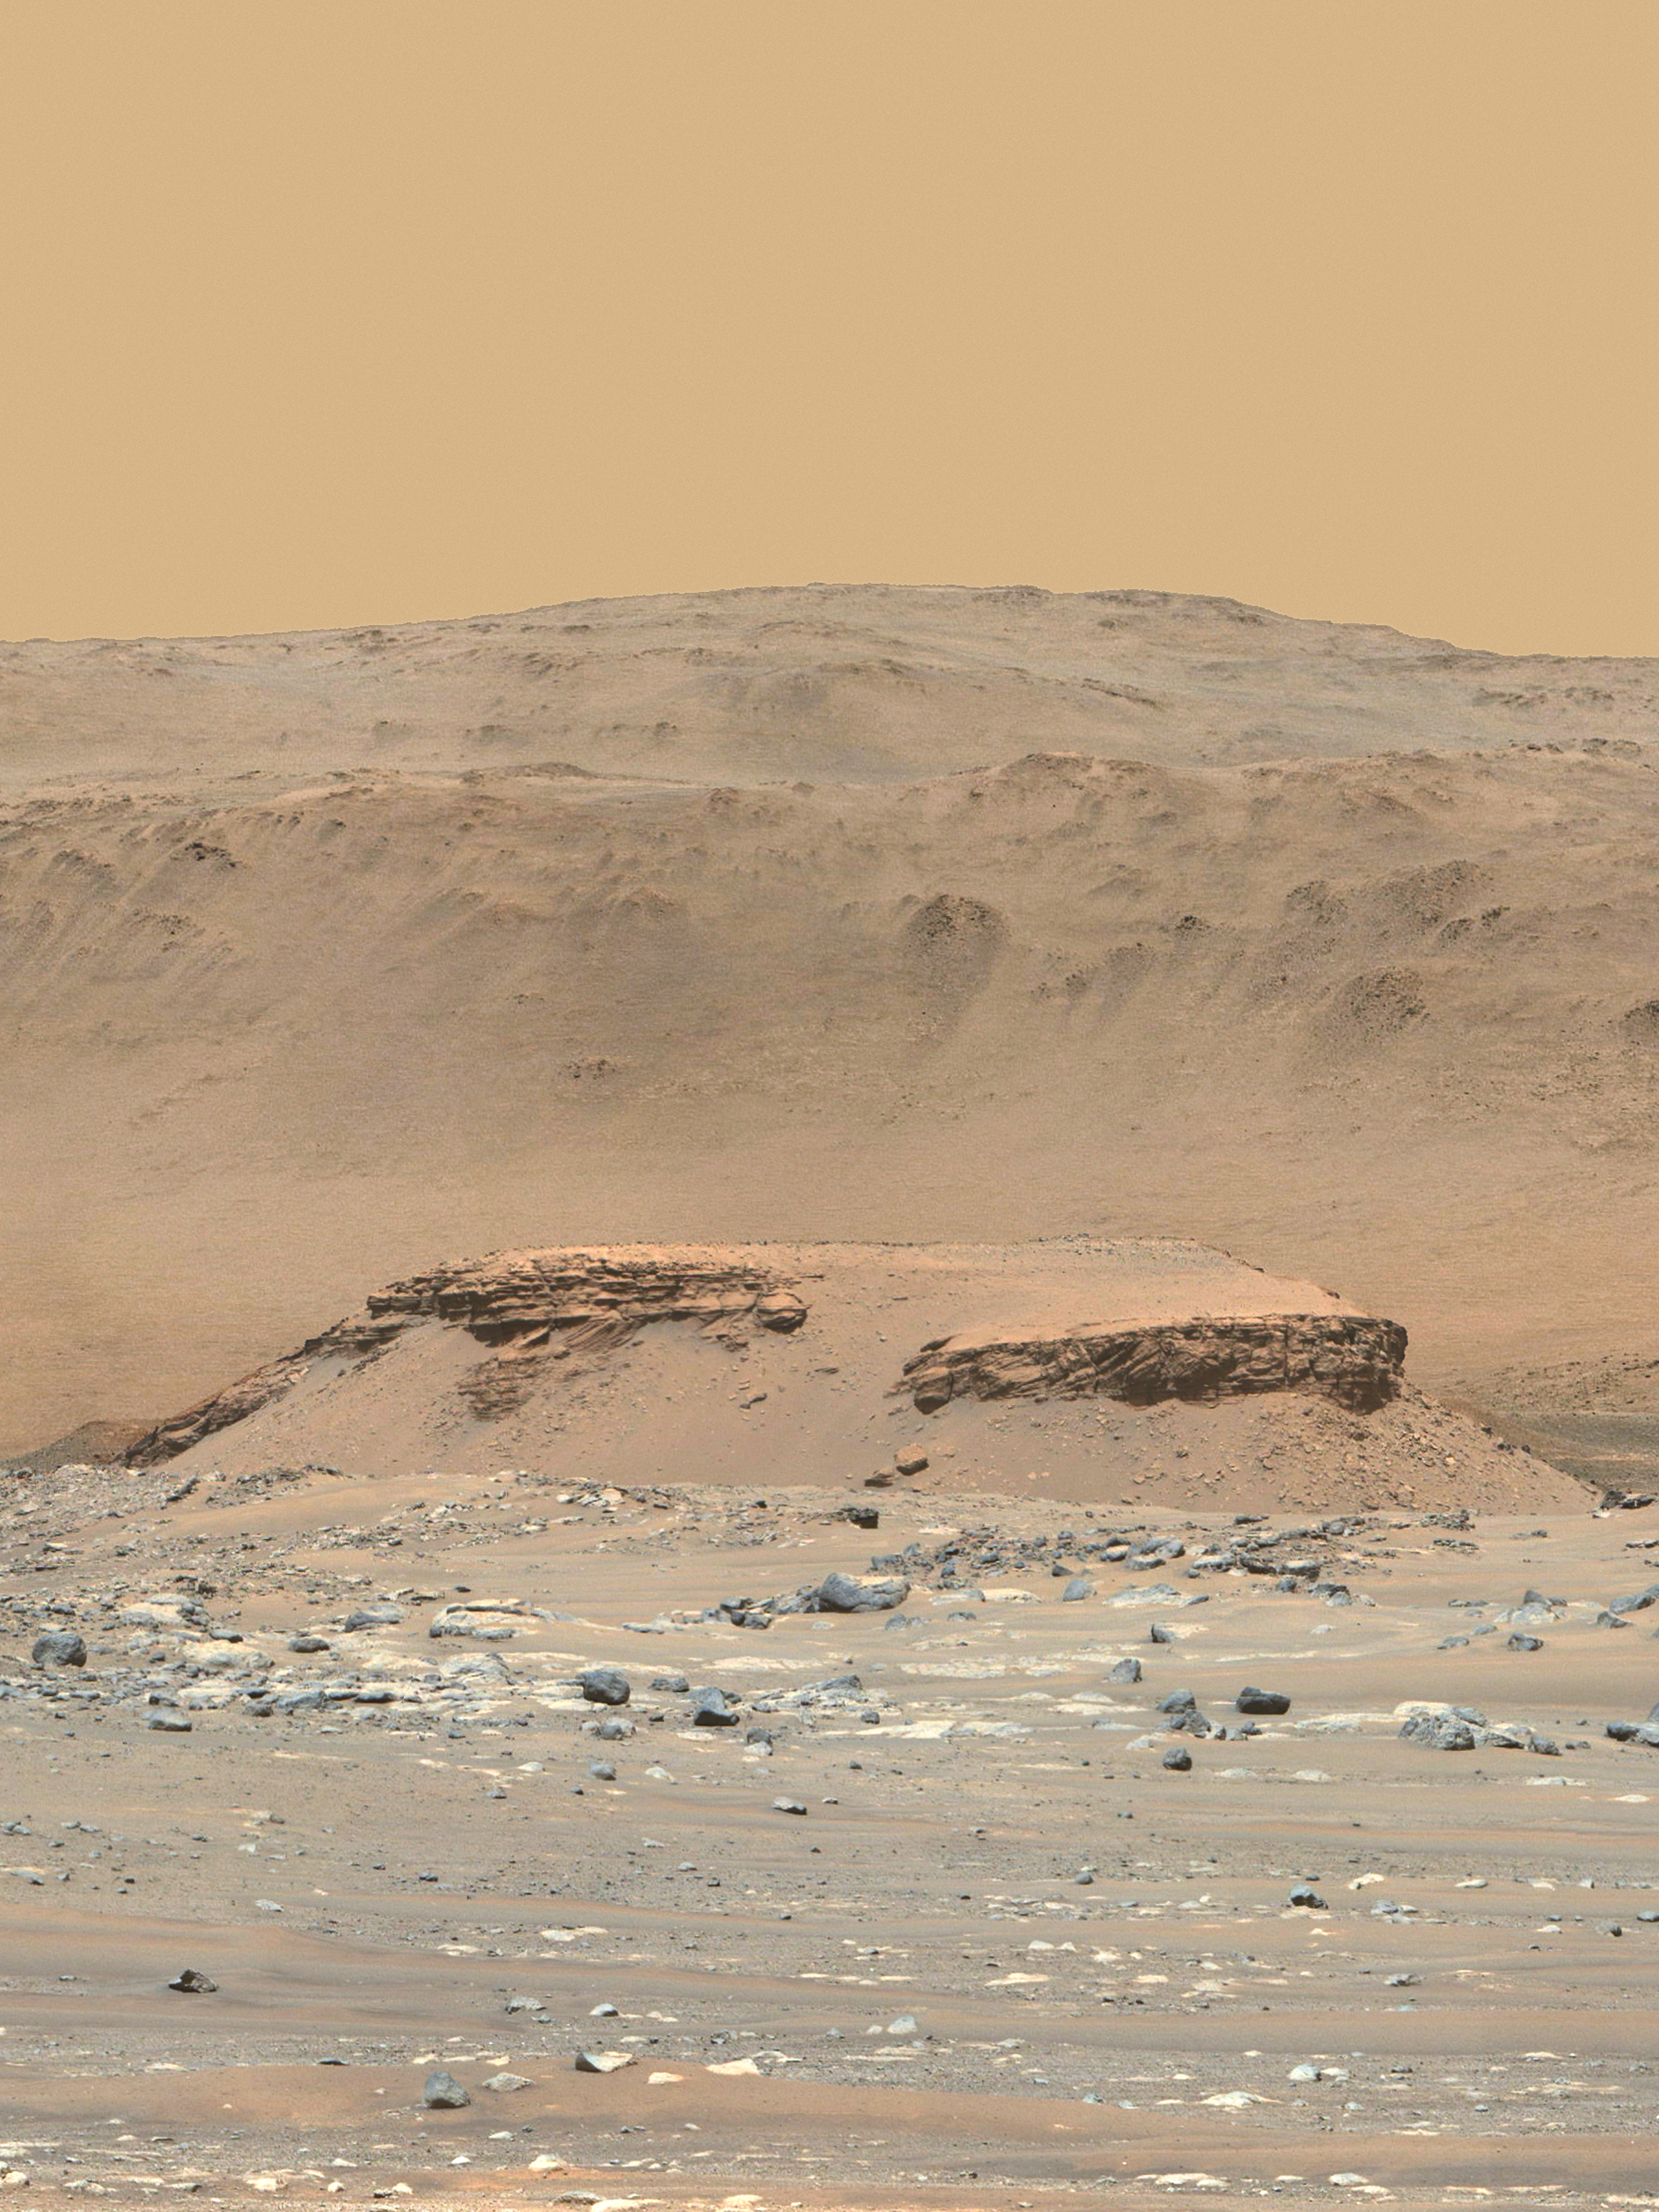

Perseverance Captures Image of Kodiak

This enhanced-color image of Mars’ Jezero Crater was taken by the Mastcam-Z instrument aboard NASA’s Perseverance rover on April 18, 2021. The foreground flat-topped hill, informally named “Kodiak,” is 1.4 miles (2.2 kilometers) from the rover and 820 feet (250 meters) wide. It exposes ancient layered rocks that indicate gradual deposition of sediments in a river delta, followed by floods.

The color bands of the image have been processed to improve visual contrast and accentuate color differences.

The Mastcam-Z investigation is led and operated by Arizona State University in Tempe, working in collaboration with Malin Space Science Systems in San Diego, California, on the design, fabrication, testing, and operation of the cameras, and in collaboration with the Neils Bohr Institute of the University of Copenhagen on the design, fabrication, and testing of the calibration targets.

A key objective for Perseverance’s mission on Mars is astrobiology, including the search for signs of ancient microbial life. The rover will characterize the planet’s geology and past climate, pave the way for human exploration of the Red Planet, and be the first mission to collect and cache Martian rock and regolith (broken rock and dust).

Subsequent NASA missions, in cooperation with ESA (European Space Agency), would send spacecraft to Mars to collect these sealed samples from the surface and return them to Earth for in-depth analysis.

The Mars 2020 Perseverance mission is part of NASA’s Moon to Mars exploration approach, which includes Artemis missions to the Moon that will help prepare for human exploration of the Red Planet.

JPL, which is managed for NASA by Caltech in Pasadena, California, built and manages operations of the Perseverance rover.

Credit: NASA/JPL-Caltech/ASU/MSSS